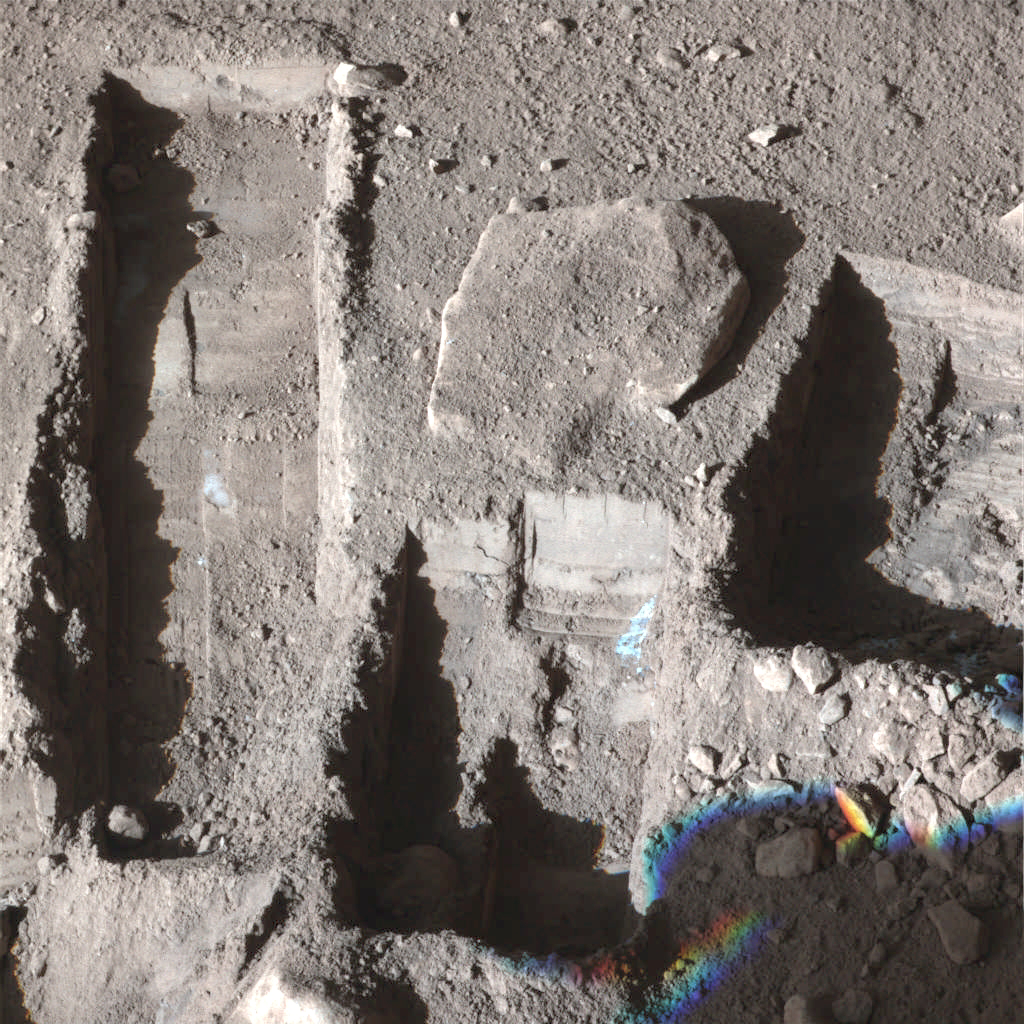

Phoenix Deepens Trenches on Mars

The Surface Stereo Imager on NASA’s Phoenix Mars Lander took this false color image on Oct. 21, 2008, during the 145th Martian day, or sol, since landing. The white areas seen in these trenches are part of an ice layer beneath the soil.

The trench on the upper left, called “Upper Cupboard,” is about 60 centimeters (24 inches) long and 3 centimeters (1 inch) deep. The trench in the middle, called “Ice Man,” is about 30 centimeters (12 inches) long and 3 centimeters (1 inch) deep. The trench on the right, called “La Mancha,” is about 31 centimeters (12 inches) and 5 centimeters (2 inches) deep.

The Phoenix mission is led by the University of Arizona, Tucson, on behalf of NASA. Project management of the mission is by NASA’s Jet Propulsion Laboratory, Pasadena, Calif. Spacecraft development is by Lockheed Martin Space Systems, Denver.

Photojournal Note: As planned, the Phoenix lander, which landed May 25, 2008 23:53 UTC, ended communications in November 2008, about six months after landing, when its solar panels ceased operating in the dark Martian winter.

Credit: NASA/JPL-Caltech//University of Arizona/Texas A&M University